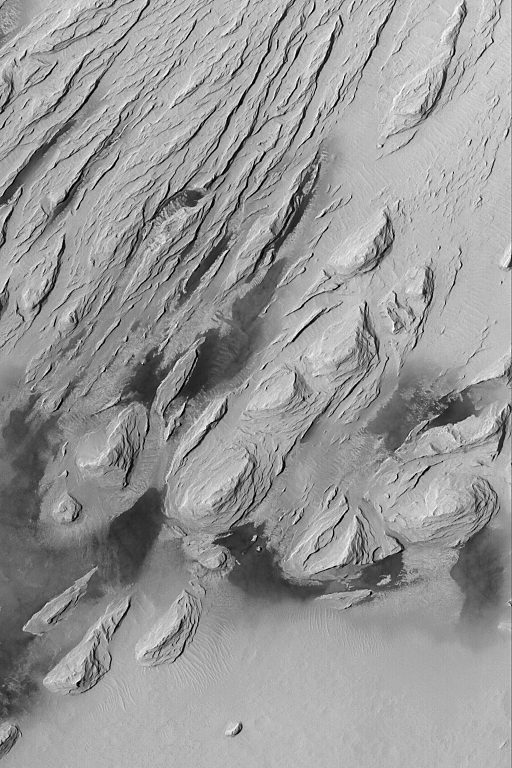

Wind Erosion in Aeolis

09 August 2004
This Mars Global Surveyor (MGS) Mars Orbiter Camera (MOC) image shows the effects of severe wind erosion of layered sedimentary rock in the Aeolis region of Mars. The sharp ridges formed by wind movement from the lower left (southwest) toward top/upper right (northeast) are known as yardangs. The dark patches in the lower half of the image are sand dunes. This scene is located near 5.0°S, 203.7°W, and covers an area about 3 km (1.9 mi) across. Sunlight illuminates the terrain from the left/upper left.

Credit: NASA/JPL/Malin Space Science Systems